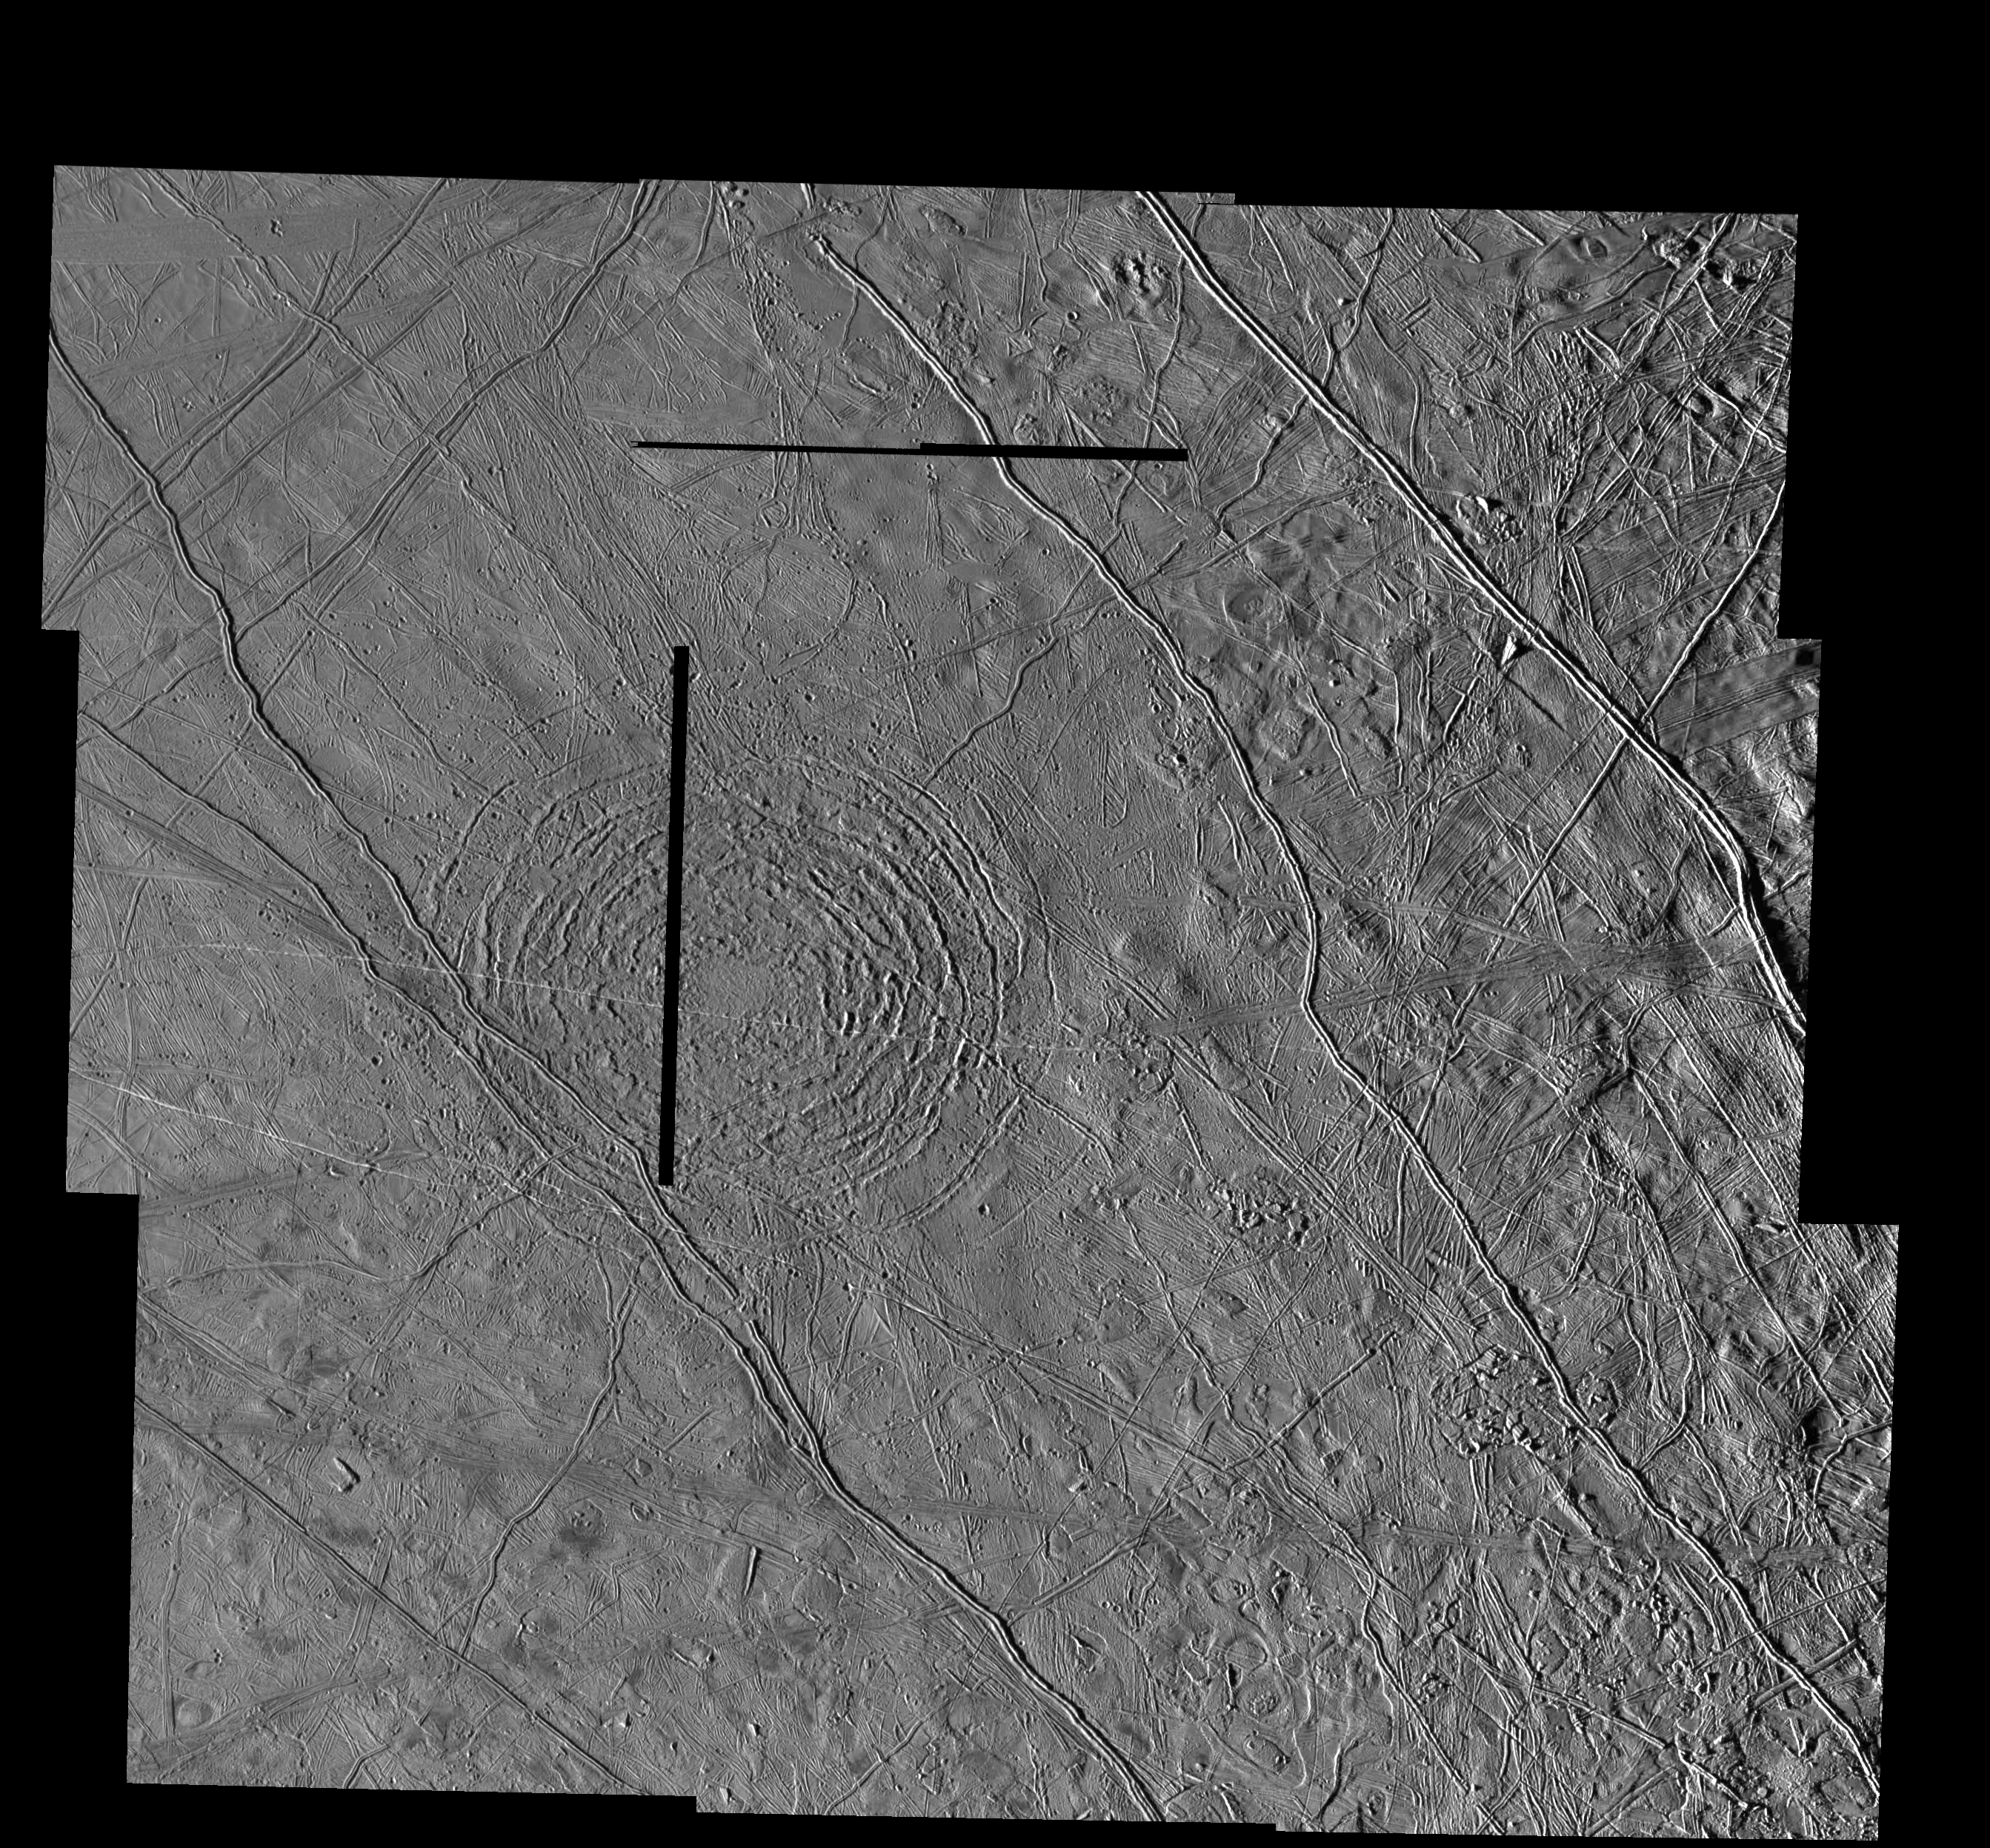

The Tyre multi-ring Structure on Europa

This mosaic shows the Tyre multi-ring structure which is thought to have been formed by a large impact onto Jupiter’s moon Europa. The effective crater (large bull’s-eye feature) is about 40 kilometers (25 miles) across while the entire structure is much larger. The feature was formerly known as Tyre Macula. The concentric rings, of which five to seven can be discerned easily, consist of troughs and ridges. Tyre is one of the few impact structures on Europa that has concentric rings and may indicate an area where fluid material, perhaps liquid water, lay below the surface at the time of impact. A few ridges within Tyre appear to have been partly destroyed at the time of impact.

North is to the top of the picture and the sun illuminates the surface from the left. The mosaic is centered at 34 degrees north latitude and 144 degrees west longitude and covers an area approximately 424 by 456 kilometers (265 by 285 miles). The resolution is 170 meters (185 feet) across. The horizontal and vertical black lines in the mosaic indicate gaps in the data received for this image. The images were taken on March 29, 1998 at a range of approximately 18,000 kilometers (11,250 miles) by the Solid State Imaging (SSI) system on NASA’s Galileo spacecraft.

The Jet Propulsion Laboratory, Pasadena, CA manages the Galileo mission or NASA’s Office of Space Science, Washington, DC.

Credit: NASA/JPL/ASU